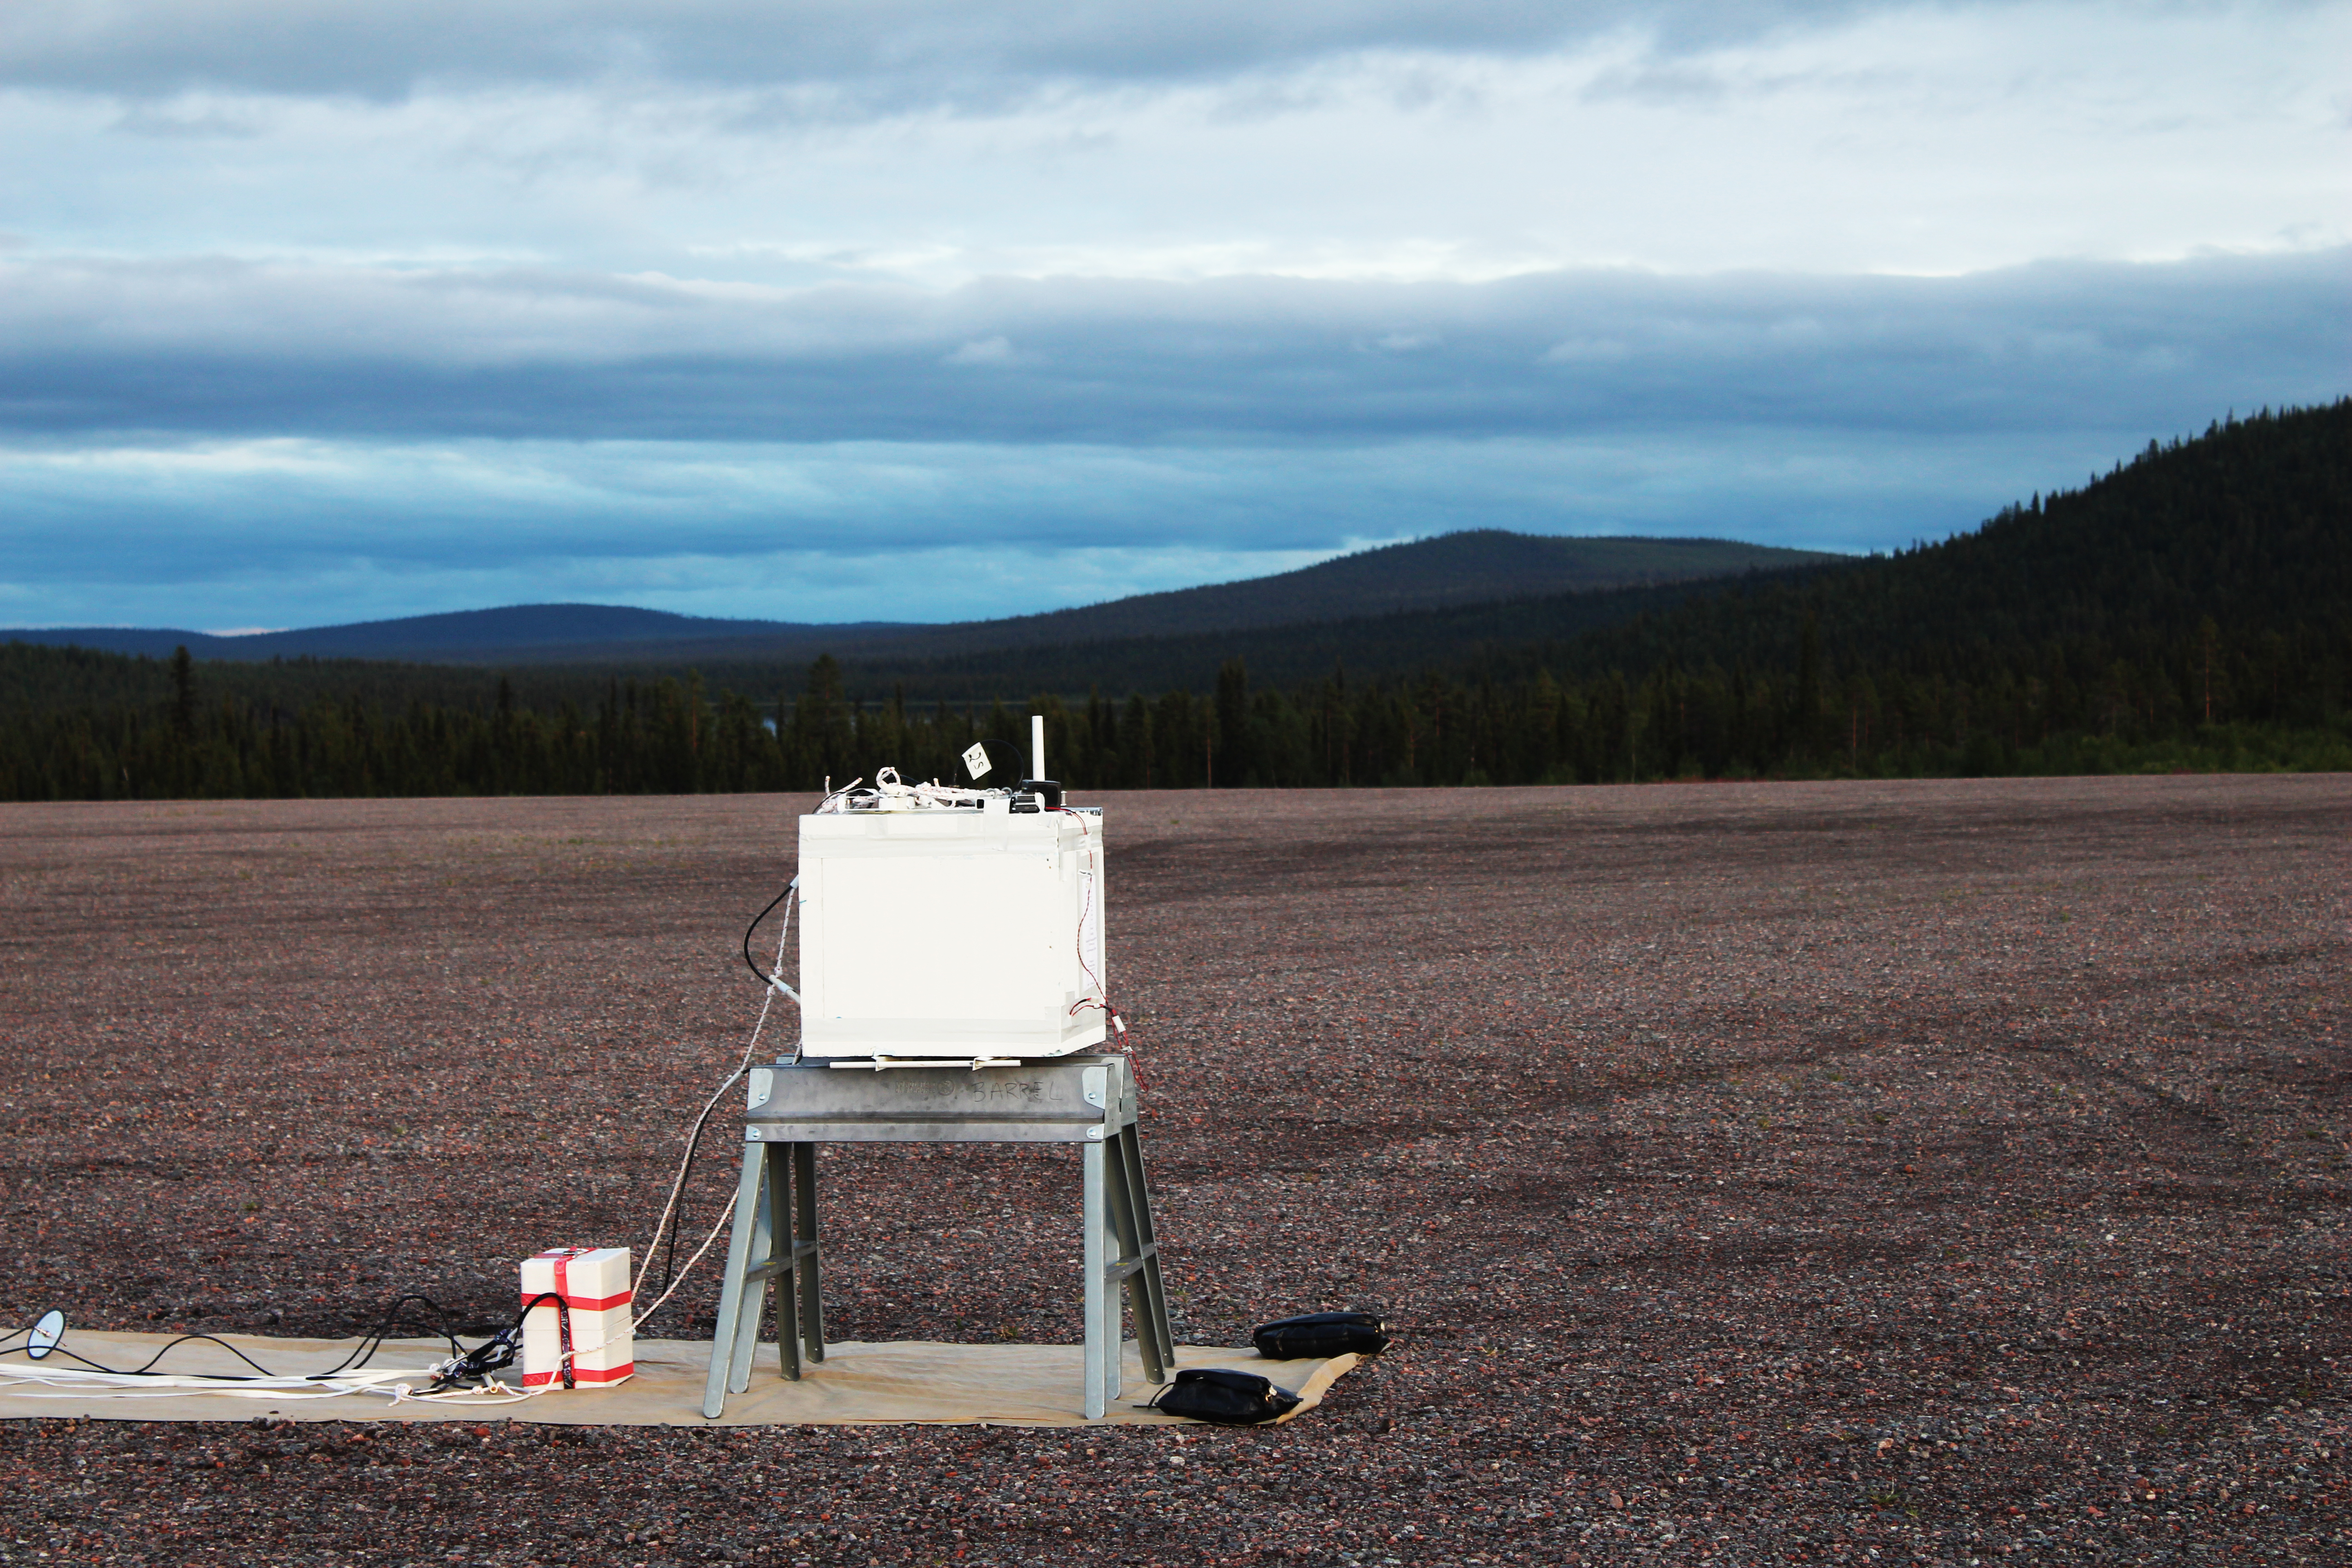

NASA's BARREL Mission in Sweden

A BARREL payload sits on the launch pad at Esrange Space Center near Kiruna, Sweden. The BARREL team is at Esrange Space Center launching a series of six scientific payloads on miniature scientific balloons. The NASA-funded BARREL – which stands for Balloon Array for Radiation-belt Relativistic Electron Losses – primarily measures X-rays in Earth’s atmosphere near the North and South Poles. These X-rays are produced by electrons raining down into the atmosphere from two giant swaths of radiation that surround Earth, called the Van Allen belts. Learning about the radiation near Earth helps us to better protect our satellites. Several of the BARREL balloons also carry instruments built by undergraduate students to measure the total electron content of Earth’s ionosphere, as well as the low-frequency electromagnetic waves that help to scatter electrons into Earth’s atmosphere. Though about 90 feet in diameter, the BARREL balloons are much smaller than standard football stadium-sized scientific balloons. This is the fourth campaign for the BARREL mission. BARREL is led by Dartmouth College in Hanover, New Hampshire. The undergraduate student instrument team is led by the University of Houston and funded by the Undergraduate Student Instrument Project out of NASA’s Wallops Flight Facility.

Credit: NASA/University of Houston/Edgar Bering